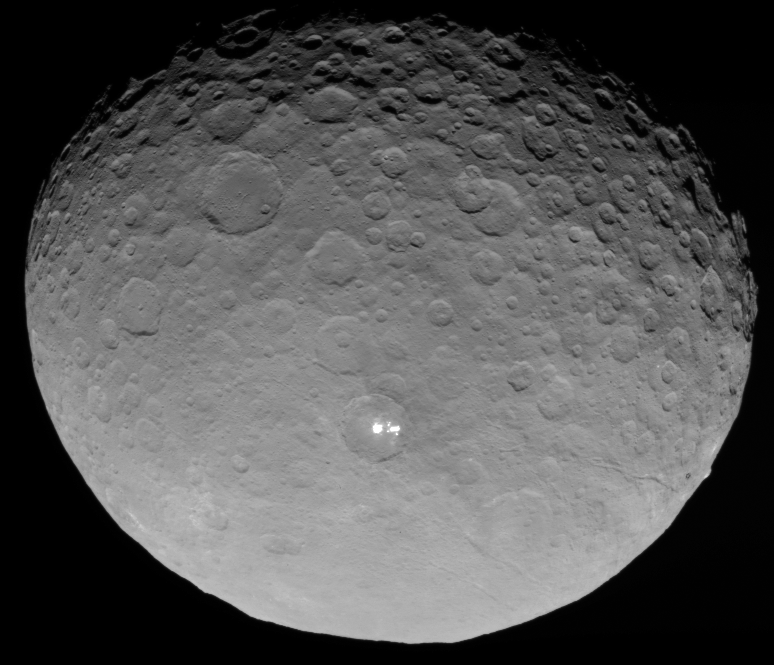

Ceres RC3 Animation

This animation shows a sequence of images taken by NASA’s Dawn spacecraft on May 4, 2015, from a distance of 8,400 miles (13,600 kilometers), in its RC3 mapping orbit. The image resolution is 0.8 mile (1.3 kilometers) per pixel.

In this closest-yet view, the brightest spots within a crater in the northern hemisphere are revealed to be composed of many smaller spots. However, their exact nature remains unknown.

Dawn’s mission is managed by JPL for NASA’s Science Mission Directorate in Washington. Dawn is a project of the directorate’s Discovery Program, managed by NASA’s Marshall Space Flight Center in Huntsville, Alabama. UCLA is responsible for overall Dawn mission science. Orbital ATK, Inc., in Dulles, Virginia, designed and built the spacecraft. The German Aerospace Center, the Max Planck Institute for Solar System Research, the Italian Space Agency and the Italian National Astrophysical Institute are international partners on the mission team.

Credit: NASA/JPL-Caltech/UCLA/MPS/DLR/IDA